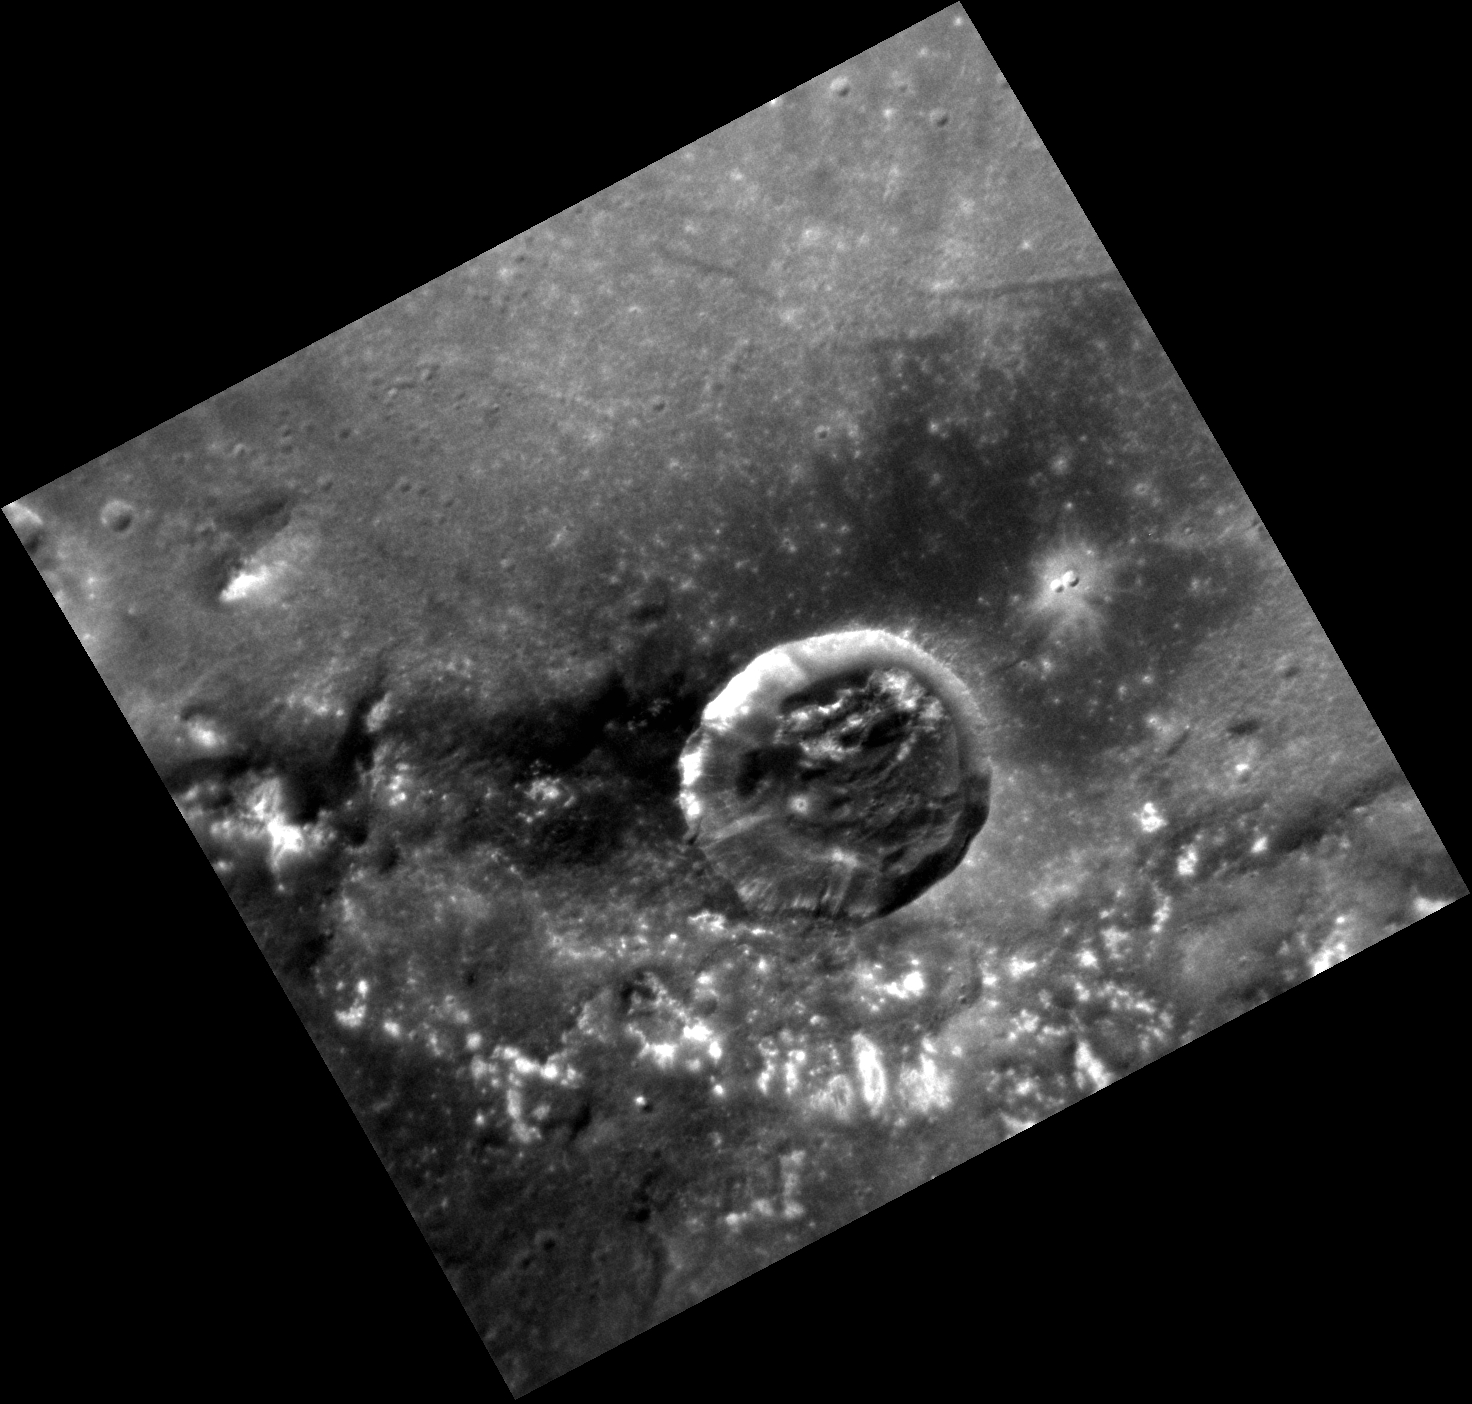

Compositional Medley

The crater in the image above lies within the peak ring of Raditladi basin; portions of the peak ring are visible in an arc shape along the bottom of this image. This crater appears to have excavated dark material upon impact, which is seen in beautiful contrast to the bright hollows along the peak-ring structure to the south. There are also several troughs just north of this crater, near the center of Raditladi.

This image was acquired as a high-resolution targeted observation. Targeted observations are images of a small area on Mercury’s surface at resolutions much higher than the 200-meter/pixel morphology base map. It is not possible to cover all of Mercury’s surface at this high resolution, but typically several areas of high scientific interest are imaged in this mode each week.

Date acquired: December 30, 2011
Image Mission Elapsed Time (MET): 233730369
Image ID: 1201697
Instrument: Narrow Angle Camera (NAC) of the Mercury Dual Imaging System (MDIS)
Center Latitude: 26.09°
Center Longitude: 118.7° E
Resolution: 47 meters/pixel
Scale: The crater shown above is 15 km (9 miles) in diameter.
Incidence Angle: 39.6°
Emission Angle: 19.0°
Phase Angle: 29.4°

The MESSENGER spacecraft is the first ever to orbit the planet Mercury, and the spacecraft’s seven scientific instruments and radio science investigation are unraveling the history and evolution of the Solar System’s innermost planet. Visit the Why Mercury? section of this website to learn more about the key science questions that the MESSENGER mission is addressing. During the one-year primary mission, MDIS acquired 88,746 images and extensive other data sets. MESSENGER is now in a year-long extended mission, during which plans call for the acquisition of more than 80,000 additional images to support MESSENGER’s science goals.

These images are from MESSENGER, a NASA Discovery mission to conduct the first orbital study of the innermost planet, Mercury. For information regarding the use of images, see the MESSENGER image use policy.

Credit: NASA/Johns Hopkins University Applied Physics Laboratory/Carnegie Institution of Washington